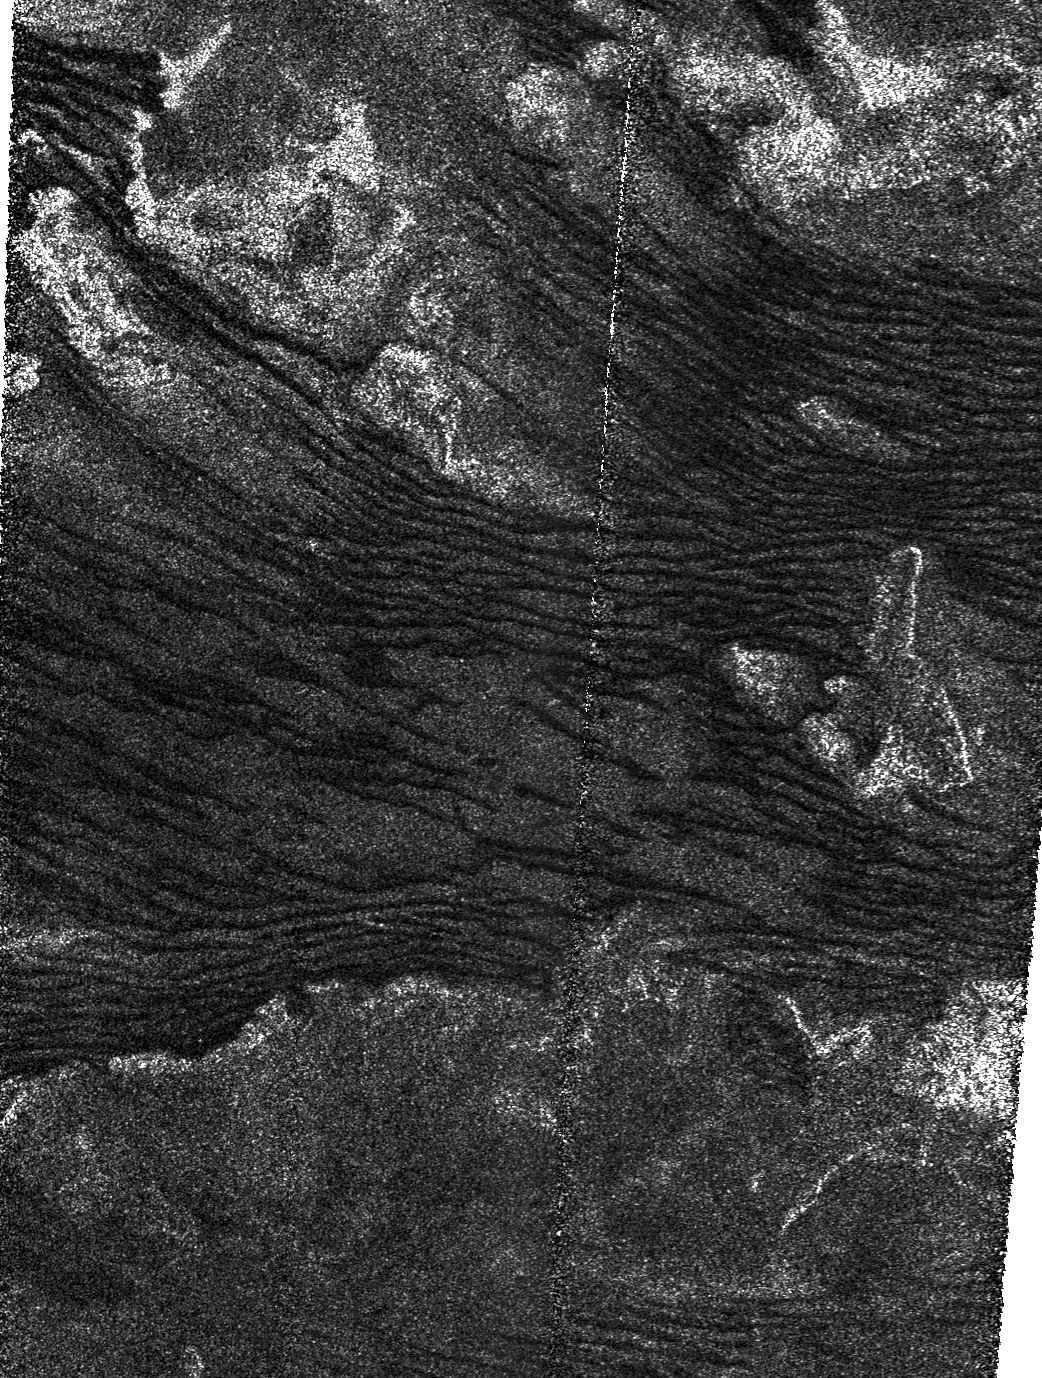

At the Edge of Titan’s Dunes

This is a portion of a Cassini radar mapper image obtained by the Cassini spacecraft on its Dec. 21, 2008, flyby of Saturn’s moon Titan.

The area shown covers the southern boundary of an equatorial band where longitudinal dunes (dunes that form along the wind direction) are pervasive. Here the dunes are apparently created by winds locally coming from the west and north-west, and generally blowing toward the east. The dunes are interspersed with radar-bright features that are inferred to rise above the surrounding terrain.

In the lower part of the image there are no dunes at all, and the texture is more typical of featureless plains observed in many other areas of Titan that lack dunes. In this transition zone, the sand-sized particles that make up the dunes might not be so plentiful. In this case, insufficient sand to replenish the dunes makes them gradually disappear. Compare the nature of these dunes to those seen at the northern boundary of the dune fields observed in radar images obtained during the T3 flyby on Feb. 15, 2005 (See PIA07009).

The image is centered near 19.2 degrees south and 257.4 degrees west. It covers an area of 220 kilometers (137 miles) by 170 kilometers (106 miles). North is approximately toward the top of the image, the radar illumination is from the right, and the incidence angle is about 25 degrees. The vertical stripe across the image at its center is an artifact in this preliminary version.

The Cassini-Huygens mission is a cooperative project of NASA, the European Space Agency and the Italian Space Agency. NASA’s Jet Propulsion Laboratory, a division of the California Institute of Technology in Pasadena, manages the mission for NASA’s Science Mission Directorate, Washington, DC. The Cassini orbiter was designed, developed and assembled at JPL. The radar instrument was built by JPL and the Italian Space Agency, working with team members from the United States and several European countries.

Credit: NASA/JPL-Caltech/ASI